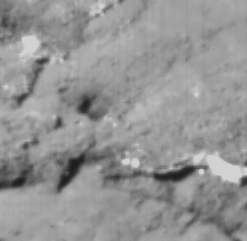

Wipe Out

This image of the surface of comet Tempel 1 was taken about 20 seconds before Deep Impact’s probe crashed into the comet at 10:52 p.m. Pacific time, July 3. This particular region contains the impact site.

The bright patches in the image may consist of very smooth and reflective material, the composition of which will be determined by Deep Impact’s spectrometer. Dark areas are in shadow and provide information about surface topography. Higher terrain appears rough relative to lower areas that appear very smooth. Is this a layered surface? And how did the smooth regions form? These are some of the questions the science team plans to address.

This image was taken by the probe’s impactor targeting sensor.

Credit: NASA/JPL-Caltech/UMD